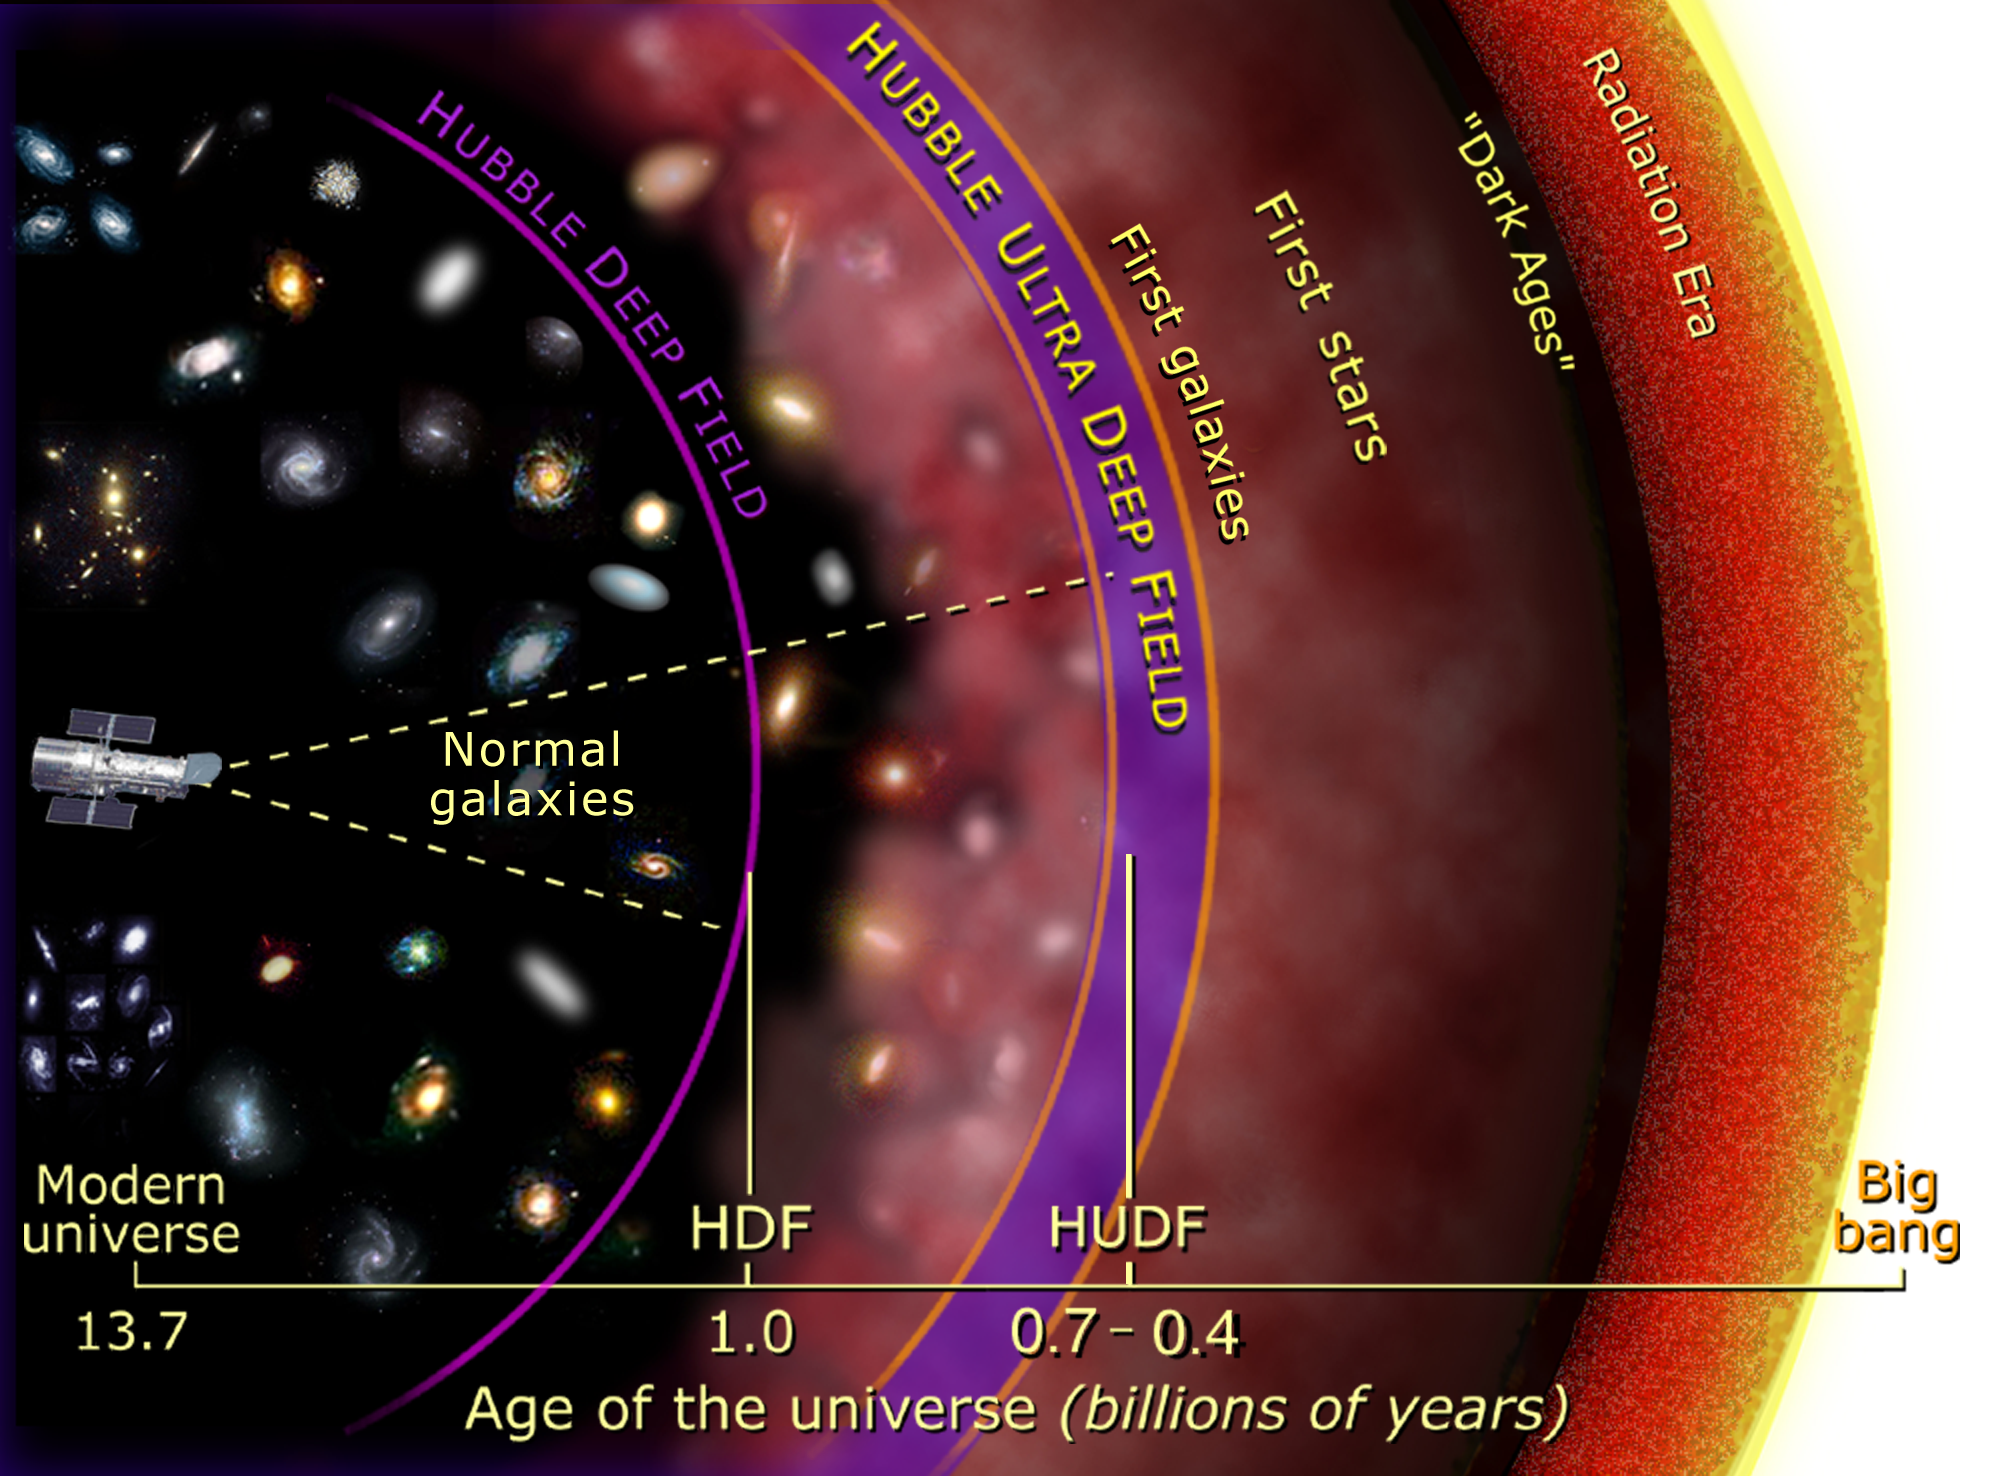

History of the Universe

Credit: NASA and A. Feild (STScI)